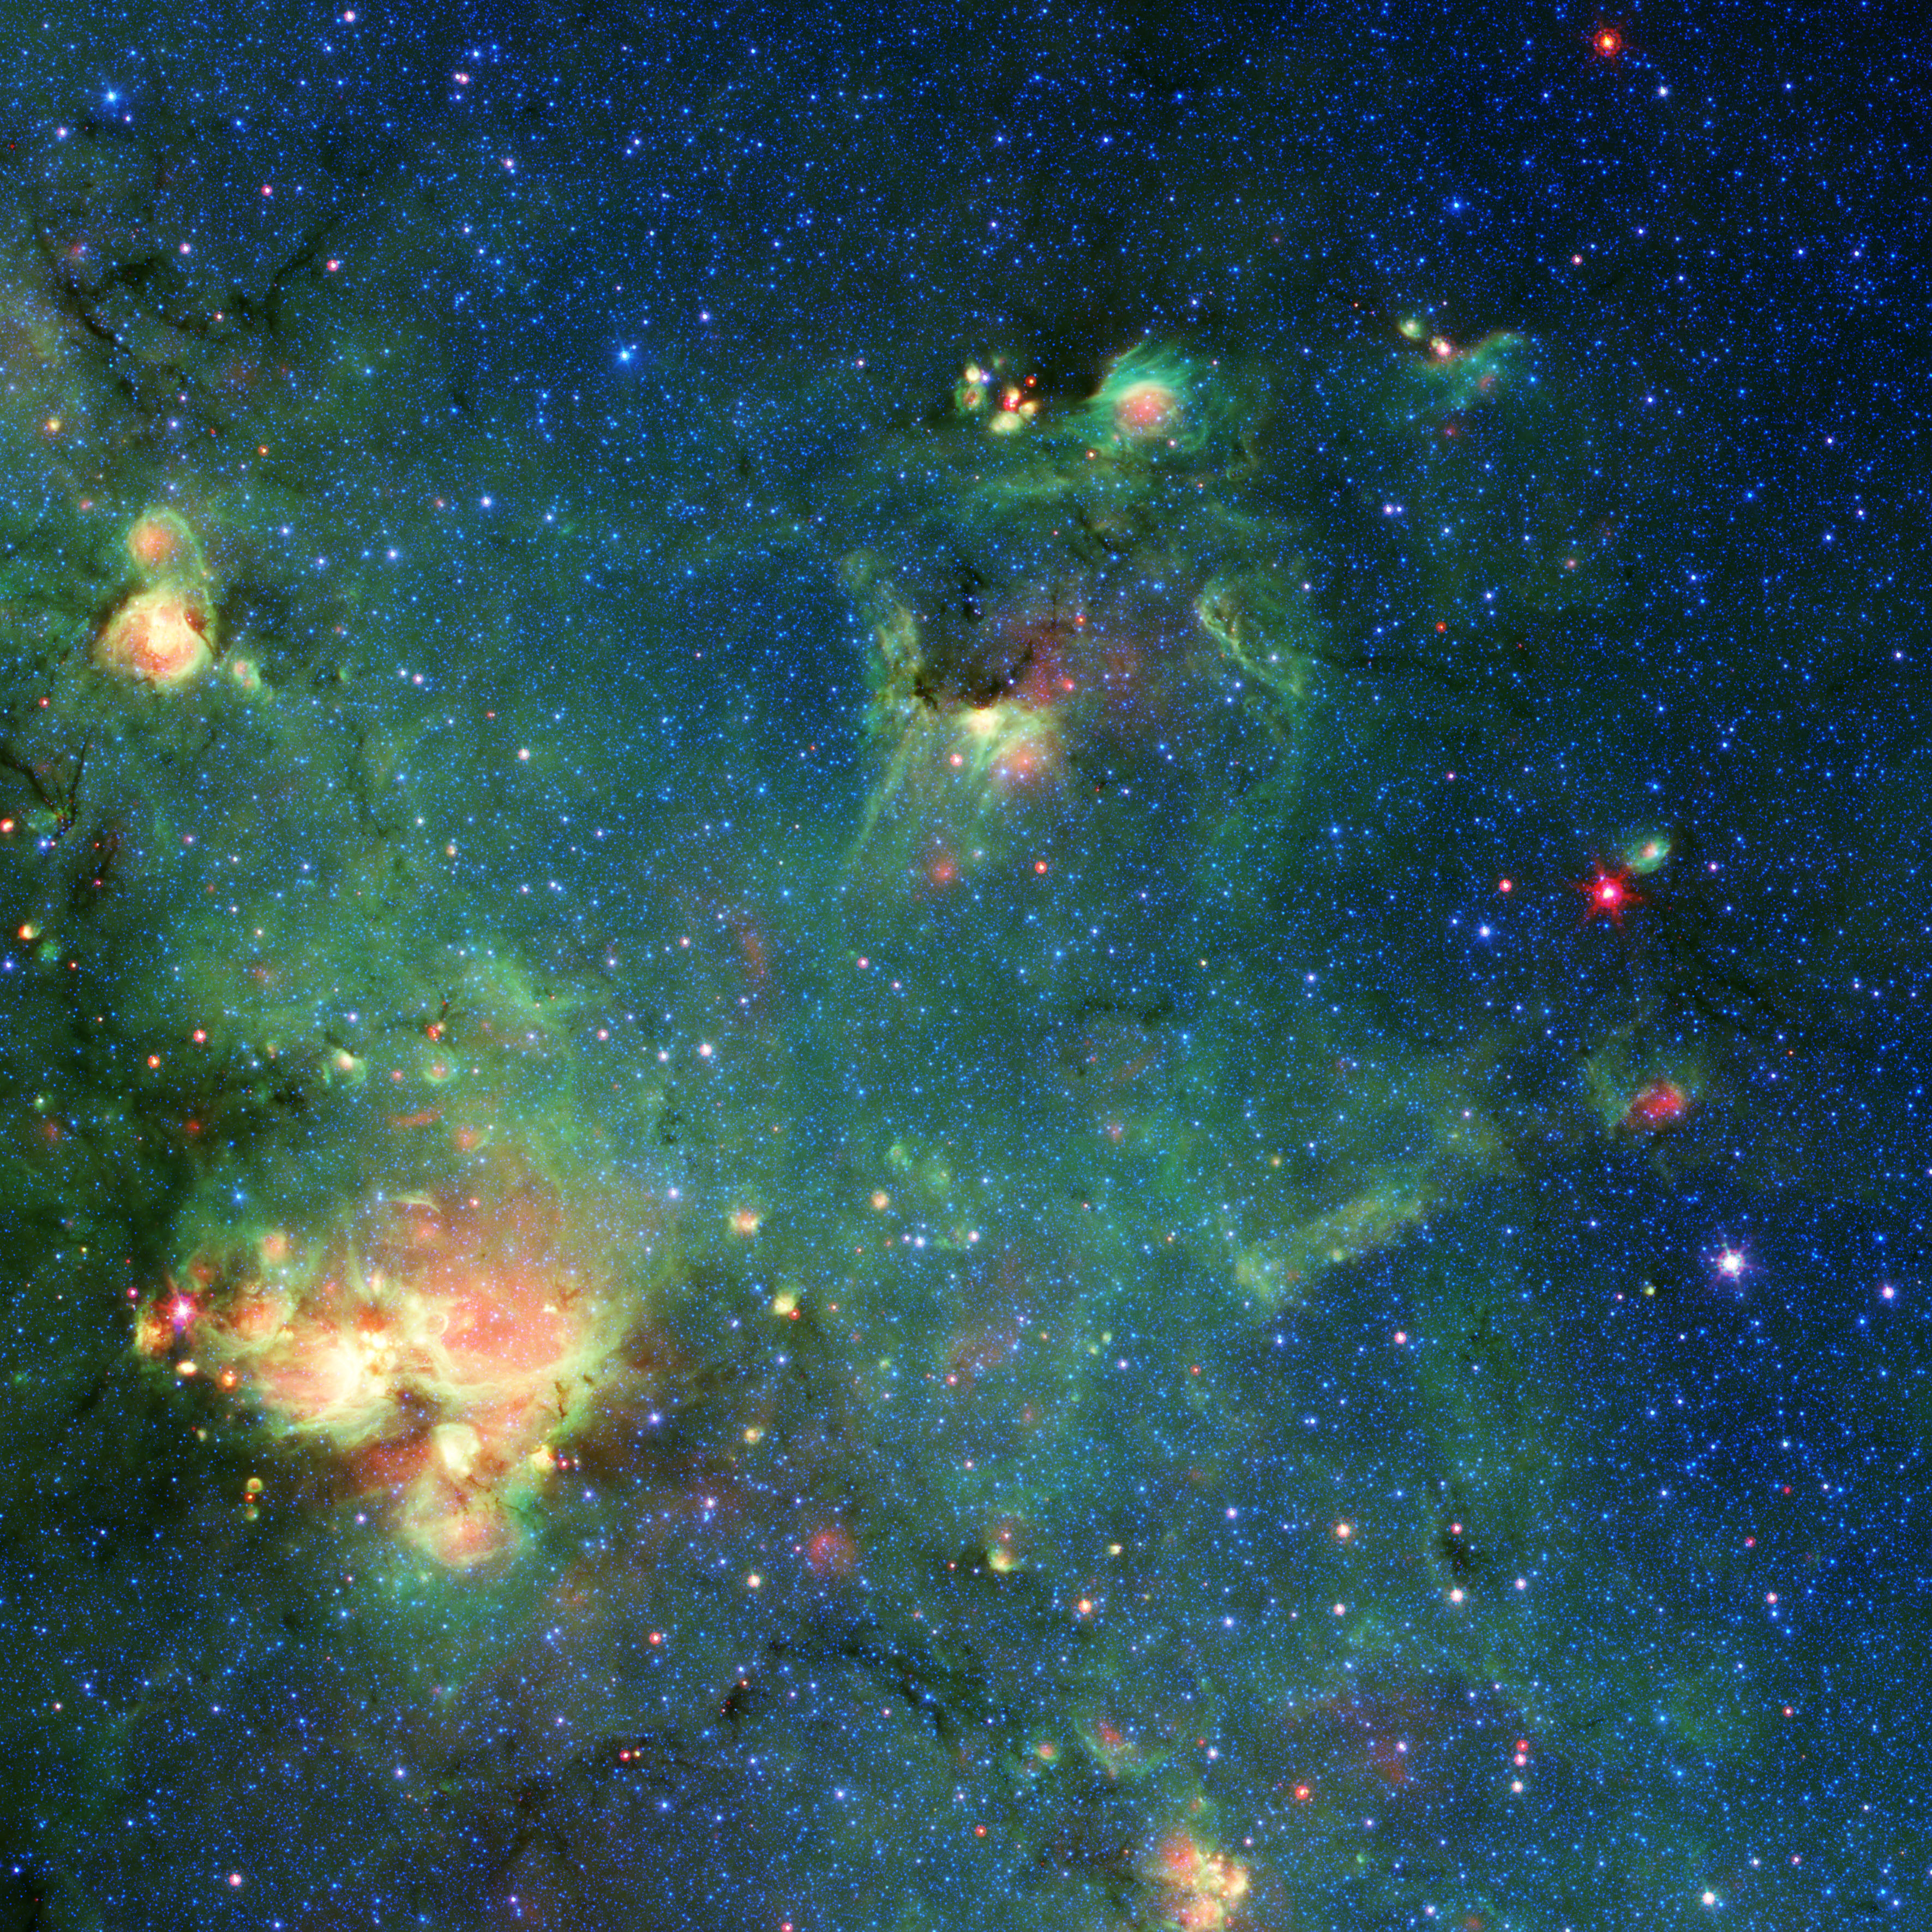

A ‘Monster’ Star-Forming Region

Do you see a monster in this picture? Do the bright spots near the top of the image look like the piercing eyes and elongated snout of Godzilla?

In reality, this colorful image shows a nebula – a cloud of gas and dust in space – captured by NASA’s Spitzer Space Telescope. Over billions of years, countless stars have formed in the material there. During their lifetimes, the radiation they release carves away the gas and dust, reshaping the cloud. Major changes also occur when massive stars die and explode, becoming supernovae. When viewed in visible light, the kind human eyes can detect, this region is almost entirely obscured by dust clouds. But infrared light (wavelengths longer than what our eyes can perceive) can penetrate the clouds, revealing hidden regions like this one.

Three colors (blue, green, and red) are used to represent different wavelengths of infrared light; yellow and white are combinations of those wavelengths. Blue represents wavelengths primarily emitted by stars; dust and organic molecules called hydrocarbons appear green; and warm dust that’s been heated by stars or supernovae appears red.

The Godzilla-like nebula is located is in the constellation Sagittarius, along the plane of the Milky Way, which was part of Spitzer’s GLIMPSE Survey (short for Galactic Legacy Infrared Mid-Plane Survey Extraordinaire). Stars in the upper right (where this cosmic Godzilla’s eyes and snout would be) are an unknown distance from Earth but within our galaxy. Located about 7,800 light-years from Earth, the bright region in the lower left (Godzilla’s right hand) is known as W33.

Credit: NASA/JPL-Caltech